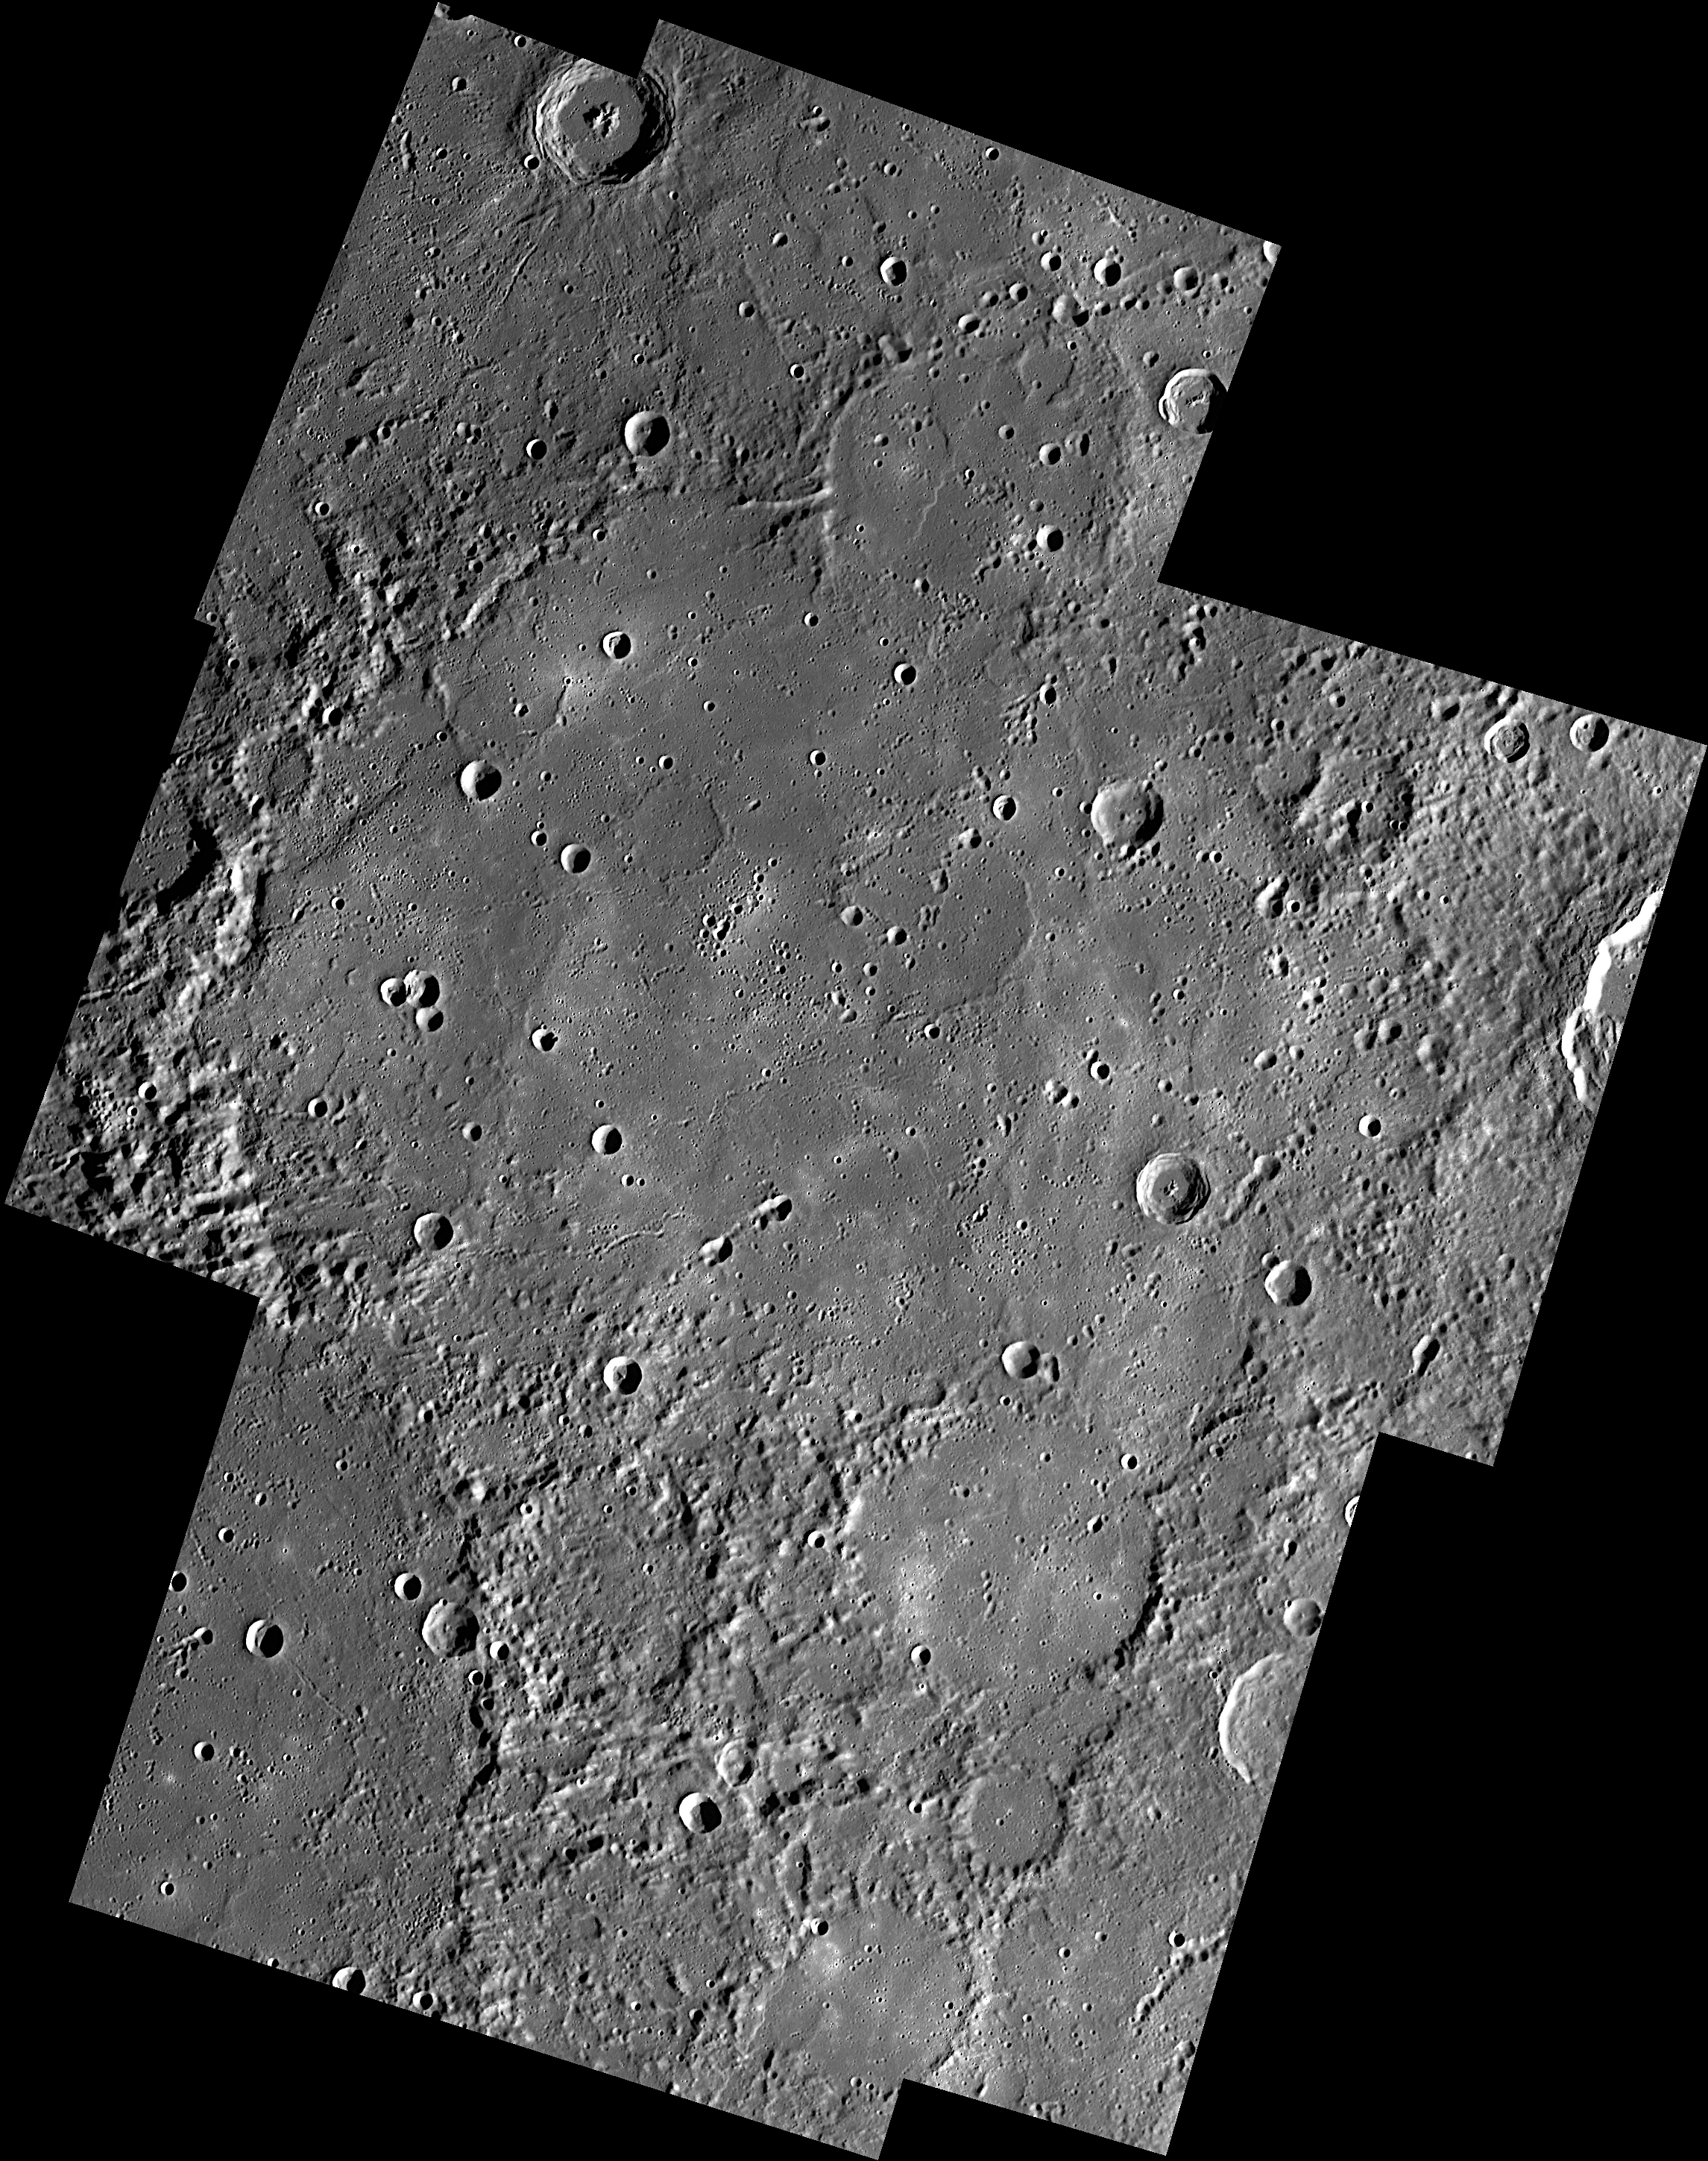

Shakespeare for Valentine’s Day

For Valentine’s Day, it seems appropriate to feature Shakespeare basin, named for the English poet and playwright and author of a famous collection of sonnets, some focussing on love. “Shall I compare thee” to other large basins on Mercury? If so, check out Rembrandt, Tolstoj, Rachmaninoff and Beethoven.

This mosaic was assembled from eight images that were acquired as part of MDIS’s high-resolution surface morphology base map. The surface morphology base map will cover more than 90% of Mercury’s surface with an average resolution of 250 meters/pixel (0.16 miles/pixel or 820 feet/pixel). Images acquired for the surface morphology base map typically have off-vertical Sun angles (i.e., high incidence angles) and visible shadows so as to reveal clearly the topographic form of geologic features.

Date acquired: April 26 – 28, 2011
Image Mission Elapsed Time (MET): 212372542, 212415875, 212416002, 212459333, 212459461, 212459565, 212502921, 212503025
Image ID: 181841, 183945, 183946, 185952, 185953, 185954, 188123, 188124
Instrument: Wide Angle Camera (WAC) of the Mercury Dual Imaging System (MDIS)
WAC filter: 7 (748 nanometers)
Center Latitude: 48.5°
Center Longitude: 208° E
Resolution: 240 meters/pixel
Scale: Shakespeare basin has a diameter of 400 km (250 miles)
Incidence Angle: 73°
Emission Angle: 0.6°
Phase Angle: 75°

The MESSENGER spacecraft is the first ever to orbit the planet Mercury, and the spacecraft’s seven scientific instruments and radio science investigation are unraveling the history and evolution of the Solar System’s innermost planet. Visit the Why Mercury? section of this website to learn more about the key science questions that the MESSENGER mission is addressing. During the one-year primary mission, MDIS is scheduled to acquire more than 75,000 images in support of MESSENGER’s science goals.

These images are from MESSENGER, a NASA Discovery mission to conduct the first orbital study of the innermost planet, Mercury. For information regarding the use of images, see the MESSENGER image use policy.

Credit: NASA/Johns Hopkins University Applied Physics Laboratory/Carnegie Institution of Washington